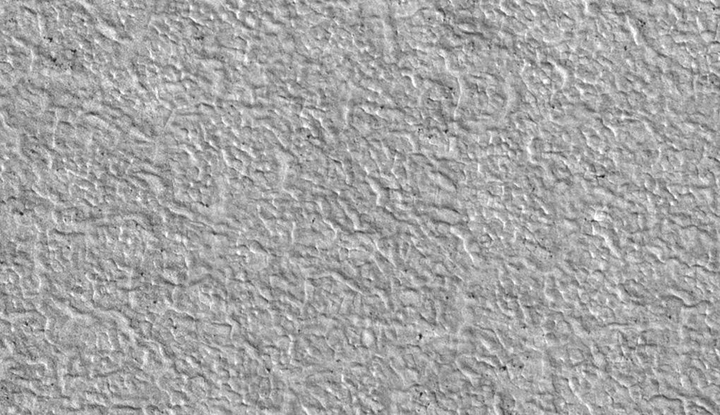

Terrain Type for Phoenix Landing

This view shows the texture of the ground in the area favored as a landing site for NASA’s Phoenix Mars Lander mission. The pattern resembles permafrost terrain on Earth, where cycles of thawing and freezing cause cracking into polygon shapes.

This is a subframe, covering a patch of ground about 700 meters (2,300 feet) across, from a larger image taken by the High Resolution Imaging Science Experiment (HiRISE) camera on NASA’s Mars Reconnaissance Orbiter on Nov. 11, 2006. The full image, catalogued as PSP_001418_2495, shows an area of far-northern Mars centered at 69.2 degrees north latitude, 234.2 degrees east longitude.

NASA’s Jet Propulsion Laboratory, a division of the California Institute of Technology in Pasadena, manages the Mars Reconnaissance Orbiter for NASA’s Science Mission Directorate, Washington. Lockheed Martin Space Systems, Denver, is the prime contractor for the project and built the spacecraft. The High Resolution Imaging Science Experiment is operated by the University of Arizona, Tucson, and the instrument was built by Ball Aerospace and Technology Corp., Boulder, Colo.

Photojournal Note: As planned, the Phoenix lander, which landed May 25, 2008 23:53 UTC, ended communications in November 2008, about six months after landing, when its solar panels ceased operating in the dark Martian winter.

Credit: NASA/JPL-Caltech/University of Arizona